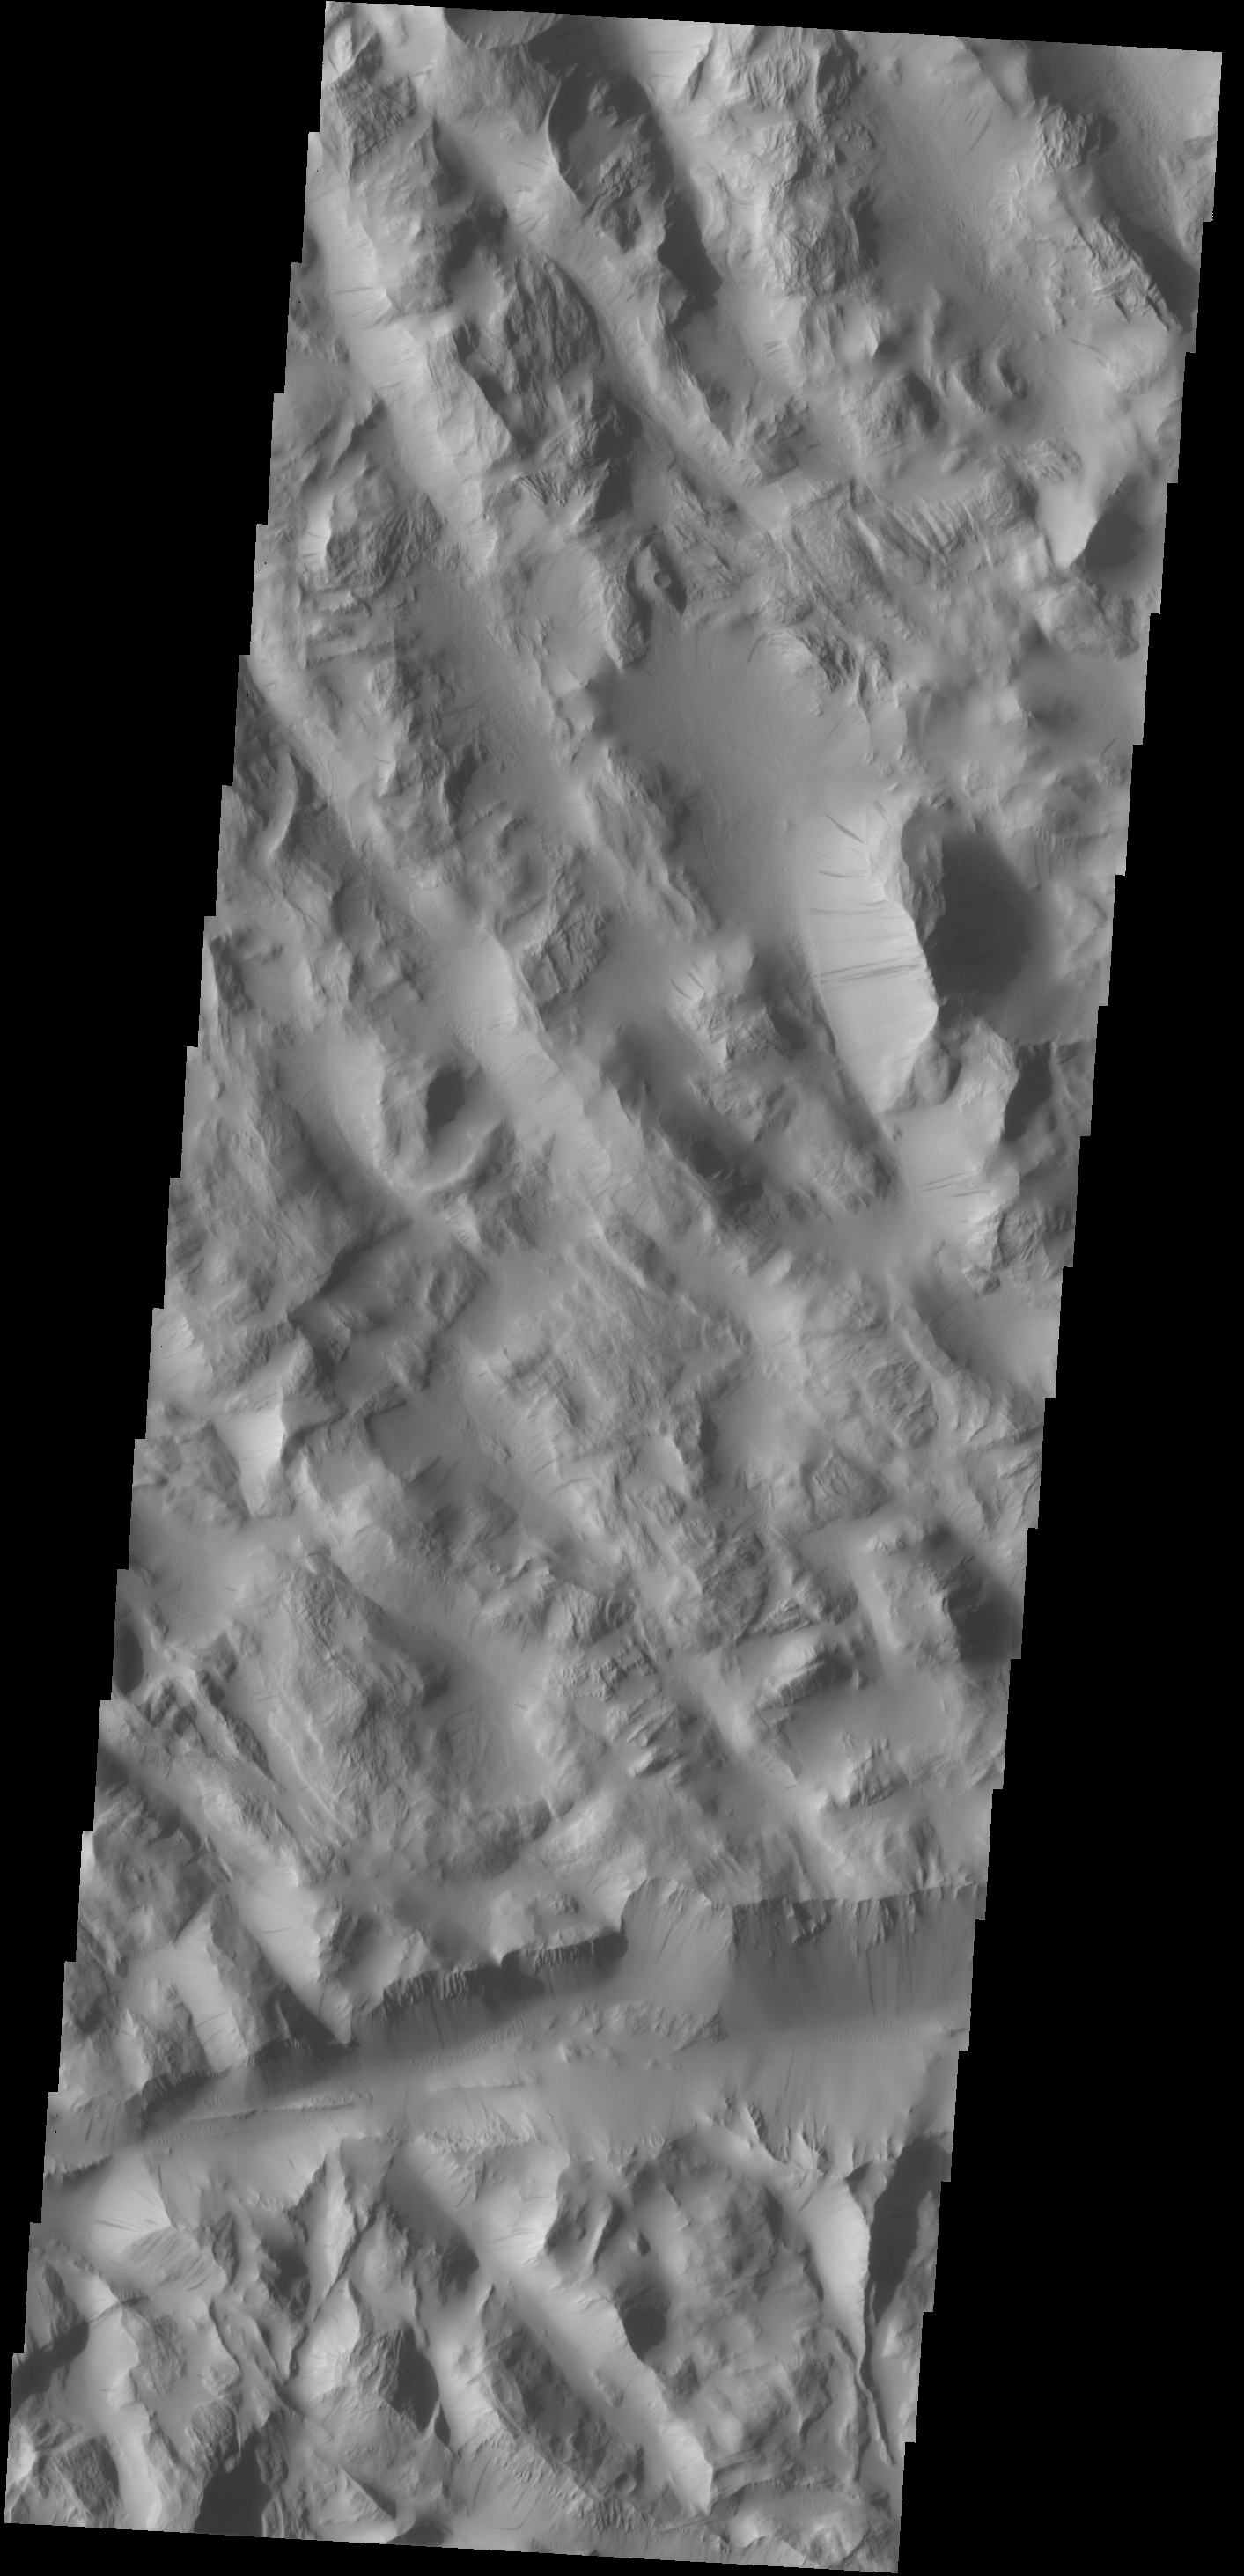

Dark Slope Streaks

Dark slope streaks mark the hill sides in Lycus Sulci. These features are thought to be formed when a rock fall or other material slides down the steep face, removing the dust and revealing the darker surface below.

Credit: NASA/JPL-Caltech/ASU